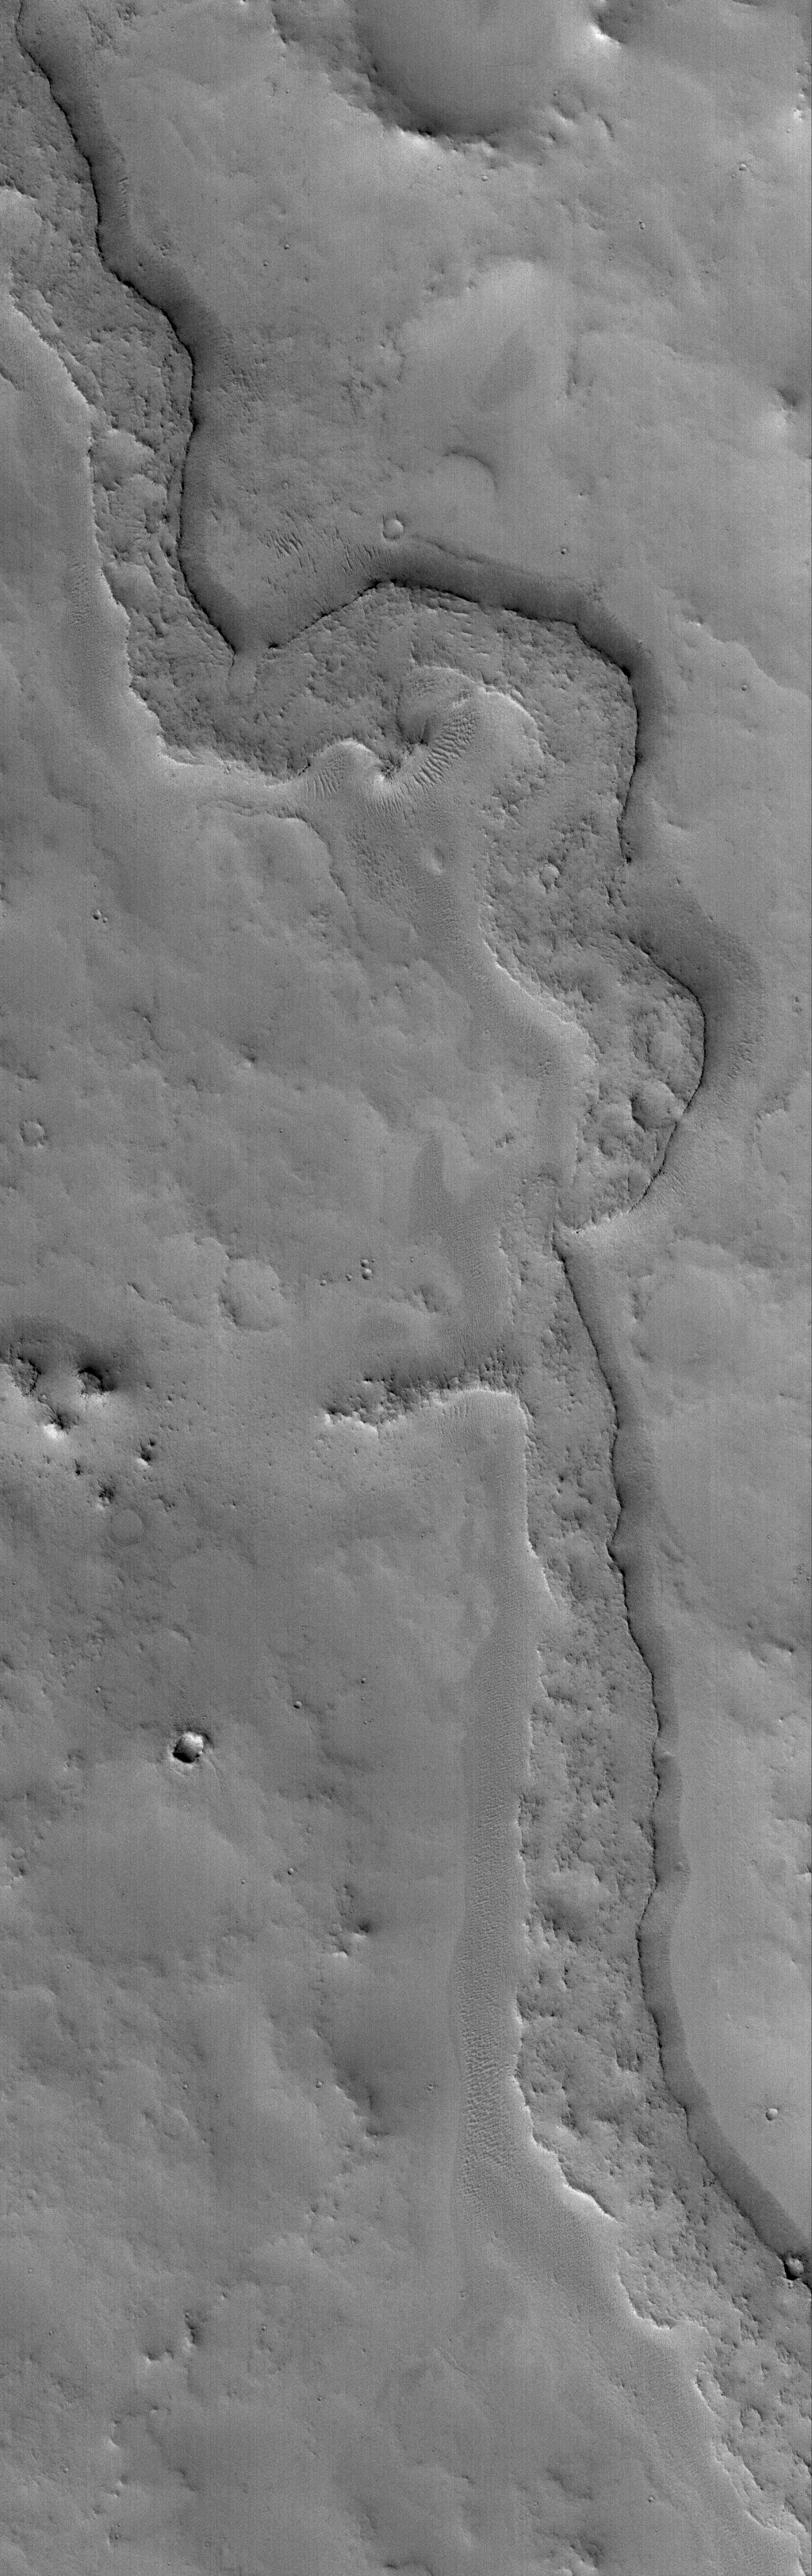

Inverted Valley

15 December 2005
This Mars Global Surveyor (MGS) Mars Orbiter Camera (MOC) image shows a somewhat sinuous, nearly flat-topped ridge, located in eastern Arabia Terra. The ridgetop was once the floor of a valley, perhaps carved by running water. The valley floor, or material that covered the floor, was more resistant to erosion than the surrounding rock into which the valley was cut. Thus, over time, the valley disappeared and its floor was left standing high as a ridge. Inverted valleys are common on Mars; they also occur on Earth.

Location near: 10.8°N, 313.2°W
Image width: width: ~3 km (~1.9 mi)
Illumination from: lower left
Season: Northern Winter

Credit: NASA/JPL/Malin Space Science Systems